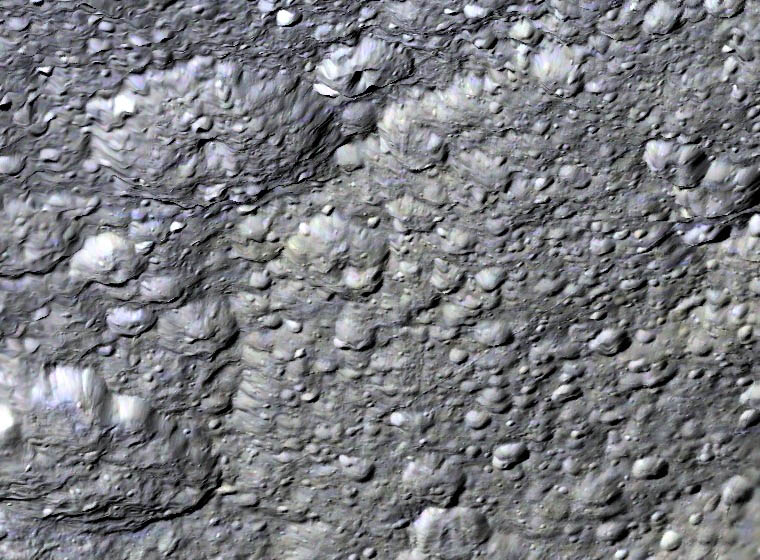

Edge of Tirawa

This perspective view shows the western half of Rhea’s second largest impact basin, Tirawa. This ancient impact basin is 370 kilometers across and roughly 6 kilometers deep. The broad arcuate scarp cutting across scene center is the battered rim of Tirawa. The floor of Tirawa, at right, is heavily cratered, indicating it formed in ancient times when a comet around 30-40 kilometer wide struck Rhea. The two large craters just beyond the rim are 55 and 60 kilometers across. This view was created using stereo topography generated by Dr. Paul Schenk (http://www.lpi.usra.edu/lpi/schenk/) of the Lunar and Planetary Institute in Houston Texas from Cassini imaging data returned in 2008. Although enhanced, the color in this view is an approximation of what we might actually see.

The raw data from which this product was developed were retrieved from the Planetary Data System’s Cassini archives. The Cassini-Huygens mission is a cooperative project of NASA, the European Space Agency and the Italian Space Agency. The Jet Propulsion Laboratory, a division of the California Institute of Technology in Pasadena, manages the mission for NASA’s Science Mission Directorate, Washington, D.C. The Cassini orbiter and its two onboard cameras were designed, developed and assembled at JPL. The imaging operations center is based at the Space Science Institute in Boulder, Colo. (http://ciclops.org) Data processing for this image was performed at the Lunar and Planetary Institute in Houston, Texas.

Credit: NASA/JPL/Space Science Institute/Universities Space Research Association/Lunar & Planetary Institute